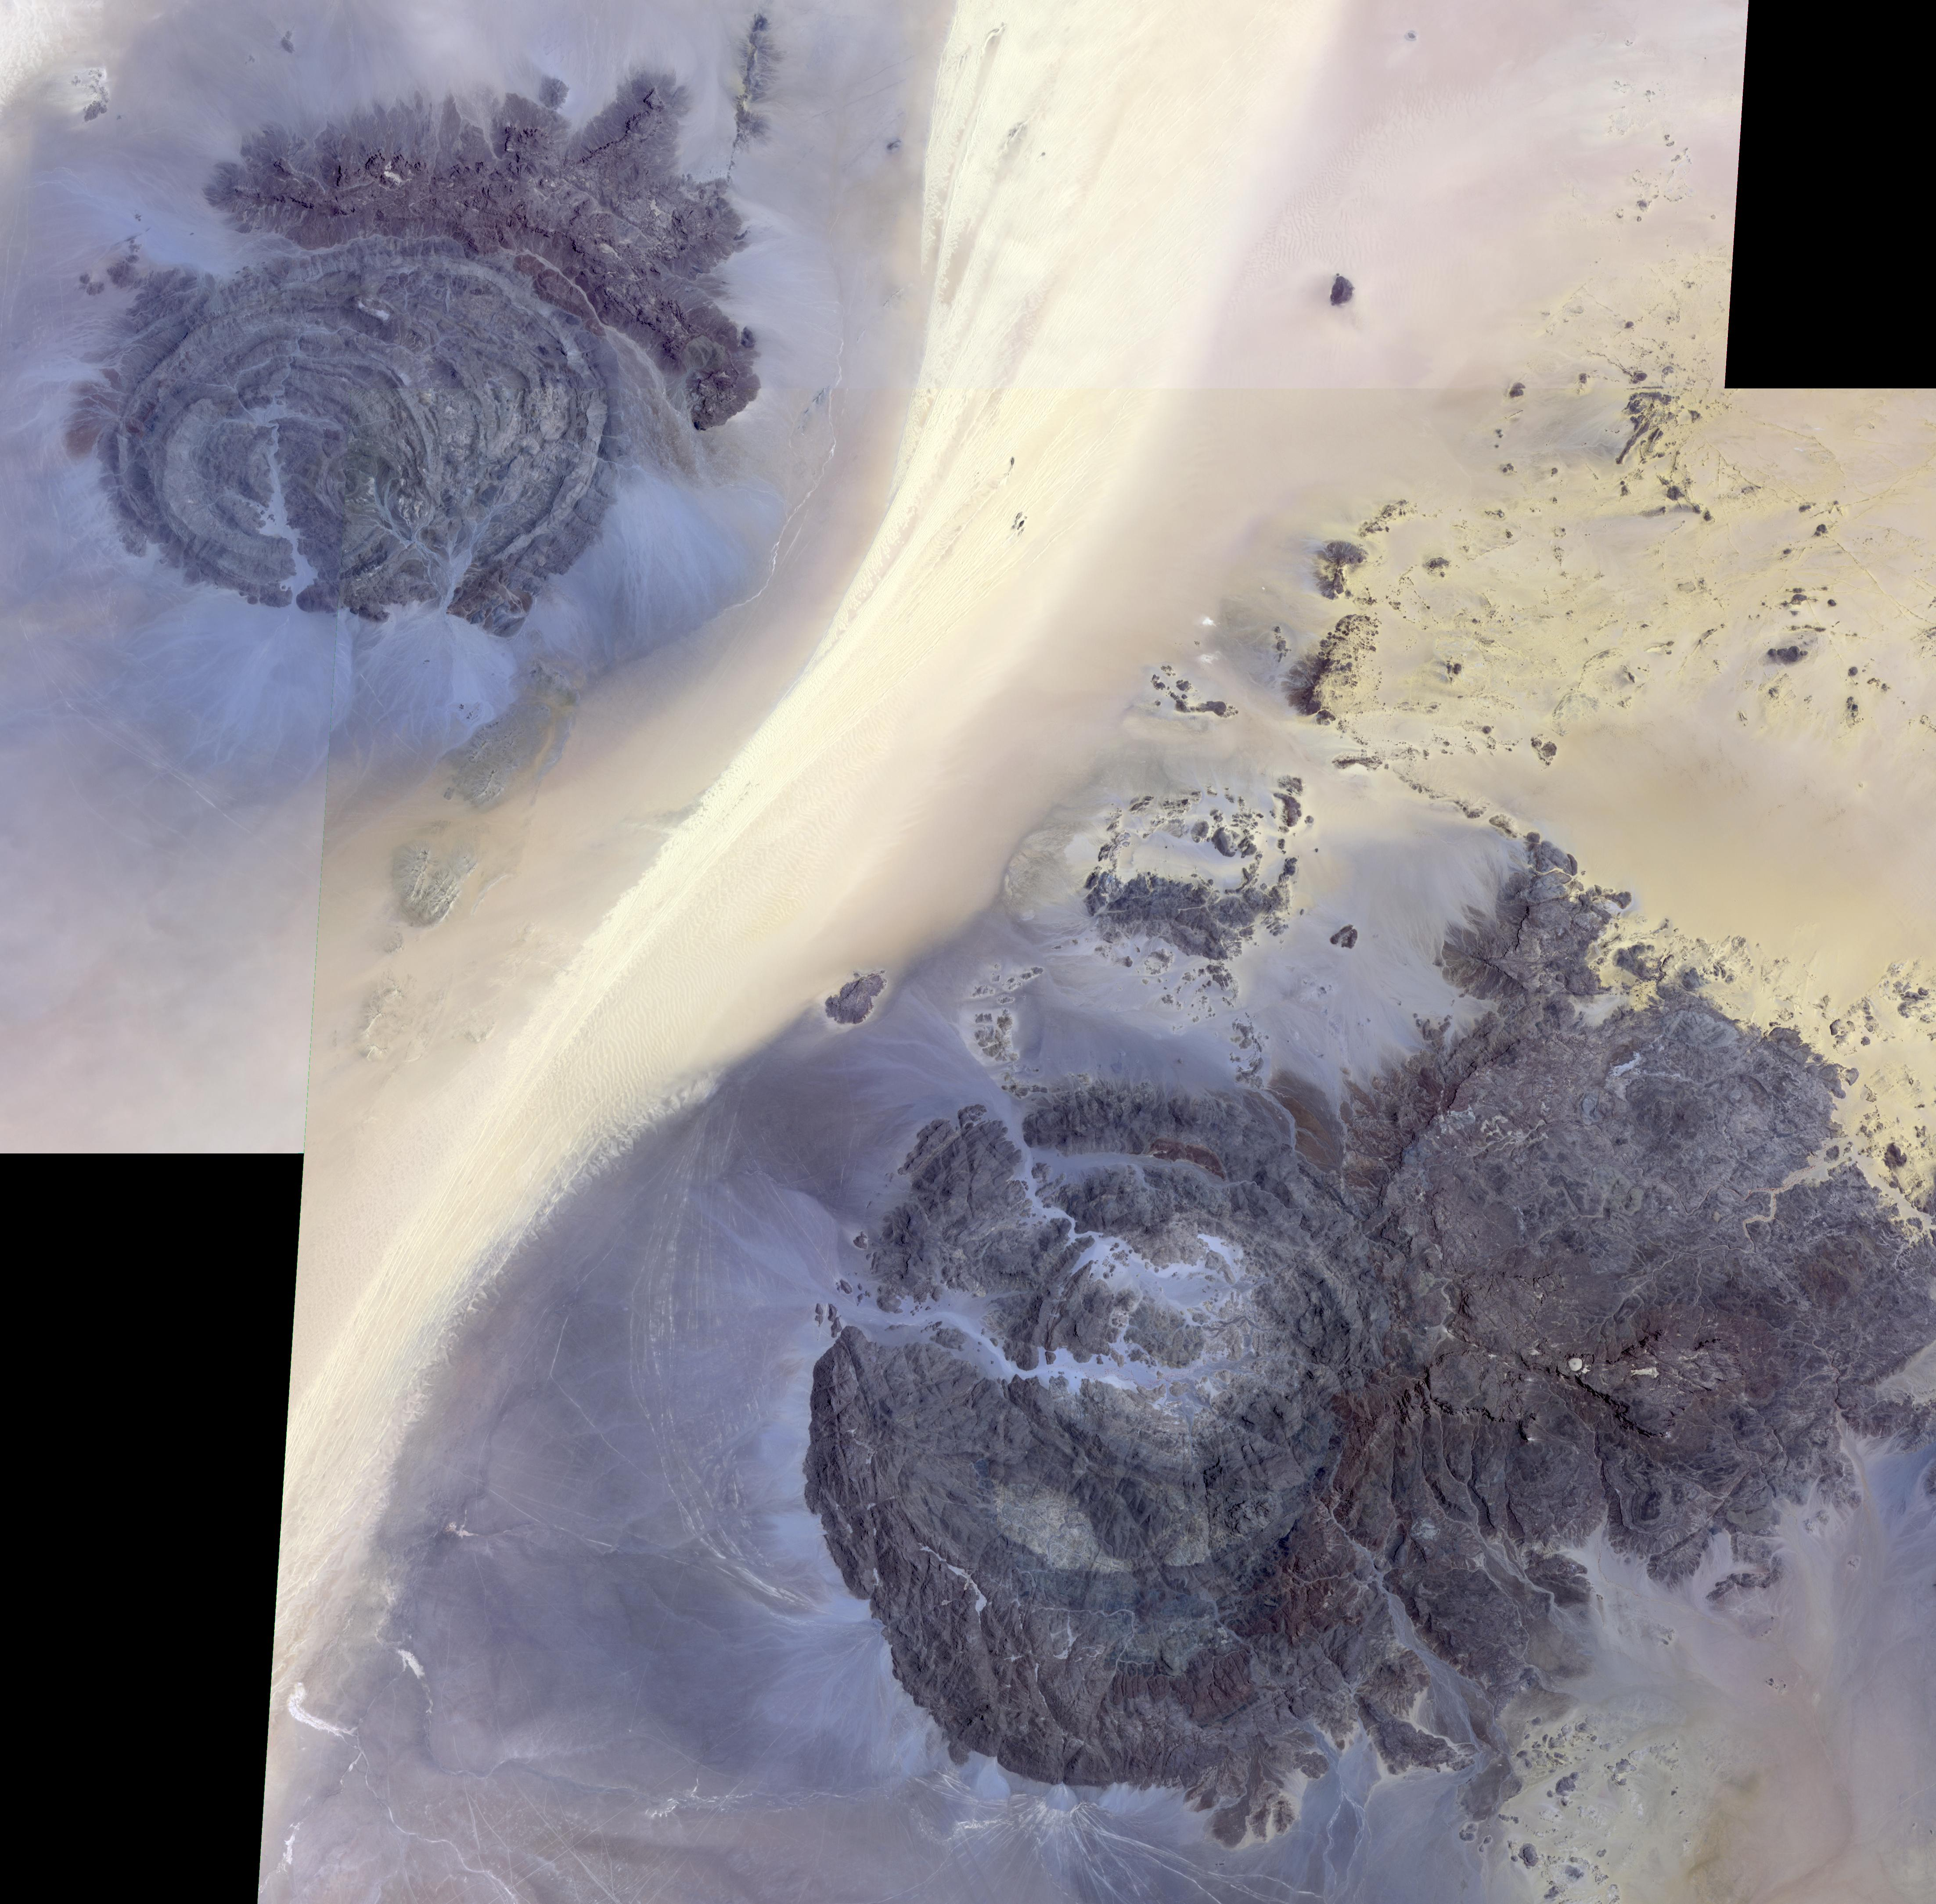

Jebels Awenat and Arkenu, Libya

In the far southeast corner of Libya, in the Libyan Desert, lie the uplifted massifs of Jebel Awenat and Jebel Arkenu. Both expose ancient Precambrian rocks, intruded by granites, and then overlain with sandstones. Folding and doming have produced these interesting shapes, rising above the surrounding sand sea. Presently, the area receives less than one inch of rain per year. Thousands of years ago, rainfall was more plentiful, and the Jebels were occupied by people, as attested by the numerous rock drawings. The images were acquired July 19, 2012, and July 31, 2013, cover an area of 66 by 67 kilometers, and are located at 22.1 degrees north, 24.8 degrees east.

With its 14 spectral bands from the visible to the thermal infrared wavelength region and its high spatial resolution of 15 to 90 meters (about 50 to 300 feet), ASTER images Earth to map and monitor the changing surface of our planet. ASTER is one of five Earth-observing instruments launched Dec. 18, 1999, on Terra. The instrument was built by Japan’s Ministry of Economy, Trade and Industry. A joint U.S./Japan science team is responsible for validation and calibration of the instrument and data products.

The broad spectral coverage and high spectral resolution of ASTER provides scientists in numerous disciplines with critical information for surface mapping and monitoring of dynamic conditions and temporal change. Example applications are: monitoring glacial advances and retreats; monitoring potentially active volcanoes; identifying crop stress; determining cloud morphology and physical properties; wetlands evaluation; thermal pollution monitoring; coral reef degradation; surface temperature mapping of soils and geology; and measuring surface heat balance.

The U.S. science team is located at NASA’s Jet Propulsion Laboratory, Pasadena, Calif. The Terra mission is part of NASA’s Science Mission Directorate, Washington, D.C.

Credit: NASA/METI/AIST/Japan Space Systems, and U.S./Japan ASTER Science Team